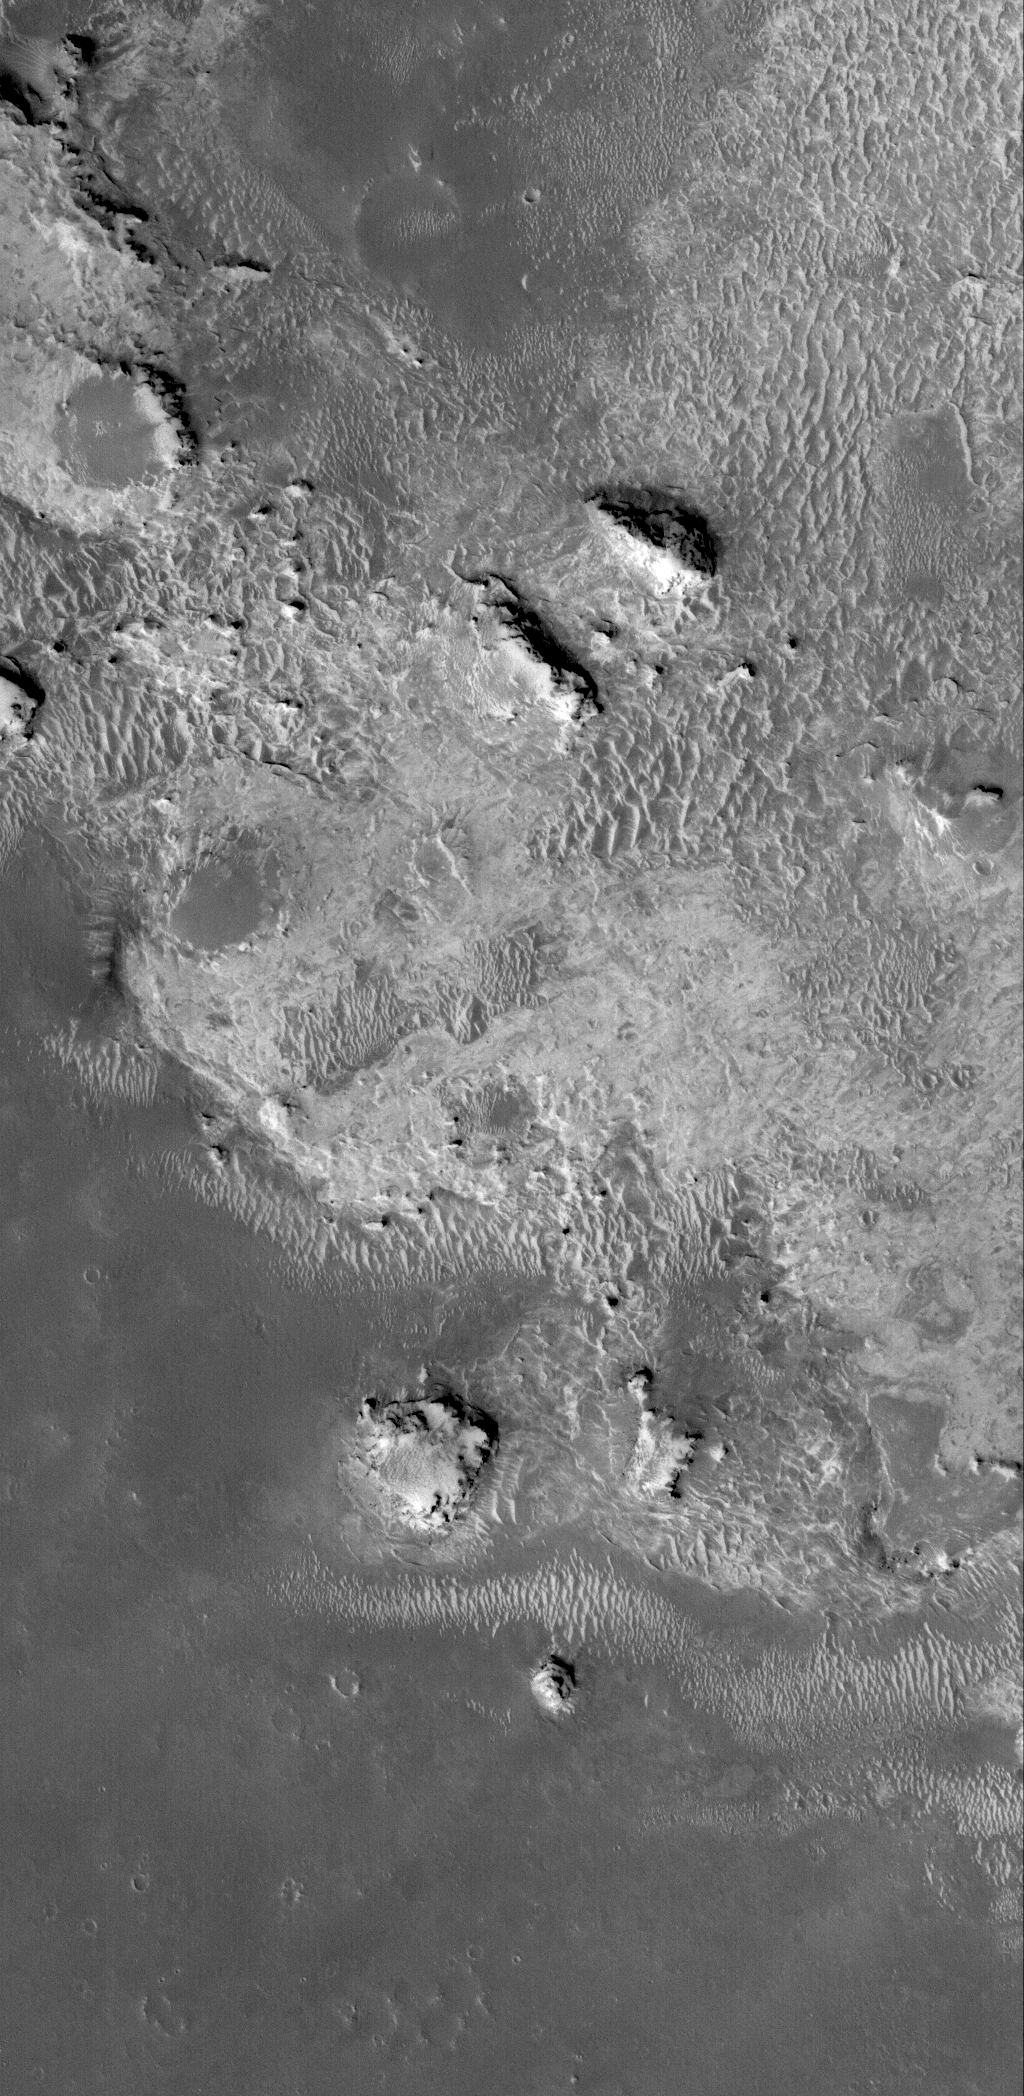

Light-toned Rocks

23 November 2005
This Mars Global Surveyor (MGS) Mars Orbiter Camera (MOC) image shows light-toned rock outcrops in northeastern Sinus Meridiani. The entire northern Sinus Meridiani region has vast exposures of light-toned, layered rock, covering an area many times greater than that of all the famous sandstone, limestone, and shale outcrops of northern Arizona and southeastern Utah. The rocks in this image are probably similar to those explored by the Mars Exploration Rover, Opportunity, but probably are of a different age and position in the region’s geologic history.

MGS MOC and Mars Odyssey THEMIS images were recently used to describe the complex geology of the Sinus Meridiani region, as detailed in the open access Mars journal article, “The sedimentary rocks of Sinus Meridiani: Five key observations from data acquired by the Mars Global Surveyor and Mars Odyssey orbiters,” by Malin Space Science Systems’ K. S. Edgett. The paper is available at: doi:10.1555/mars.2005.0002.

Location near: 0.3°S, 356.0°W
Image width: width: ~3 km (~1.9 mi)
Illumination from: lower left
Season: Southern Summer

Credit: NASA/JPL/Malin Space Science Systems